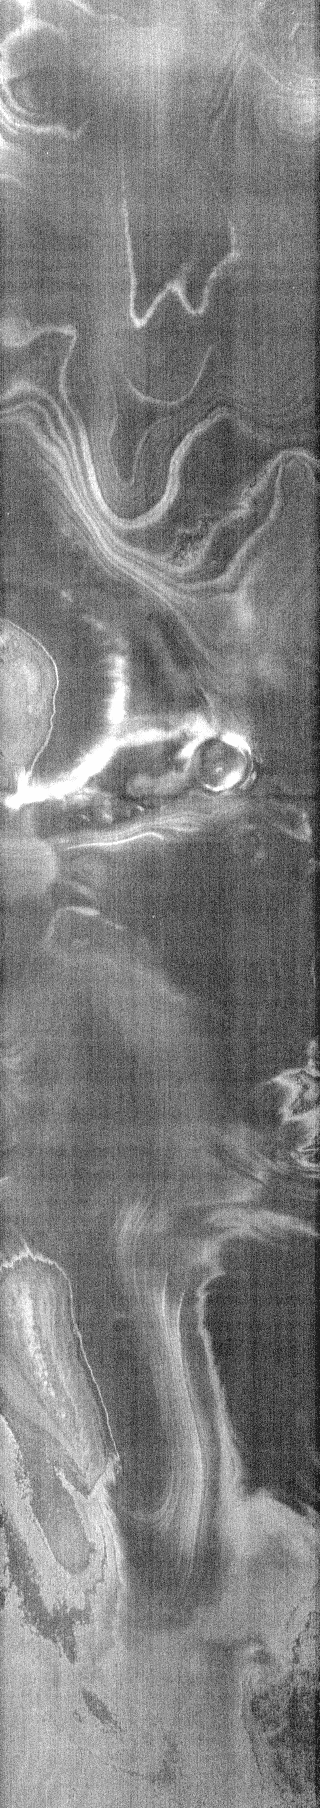

THEMIS Art #111

Do you see what I see? The eyes and nose of a giant man glares from the top of this nighttime infrared image.

Credit: NASA/JPL-Caltech/ASU